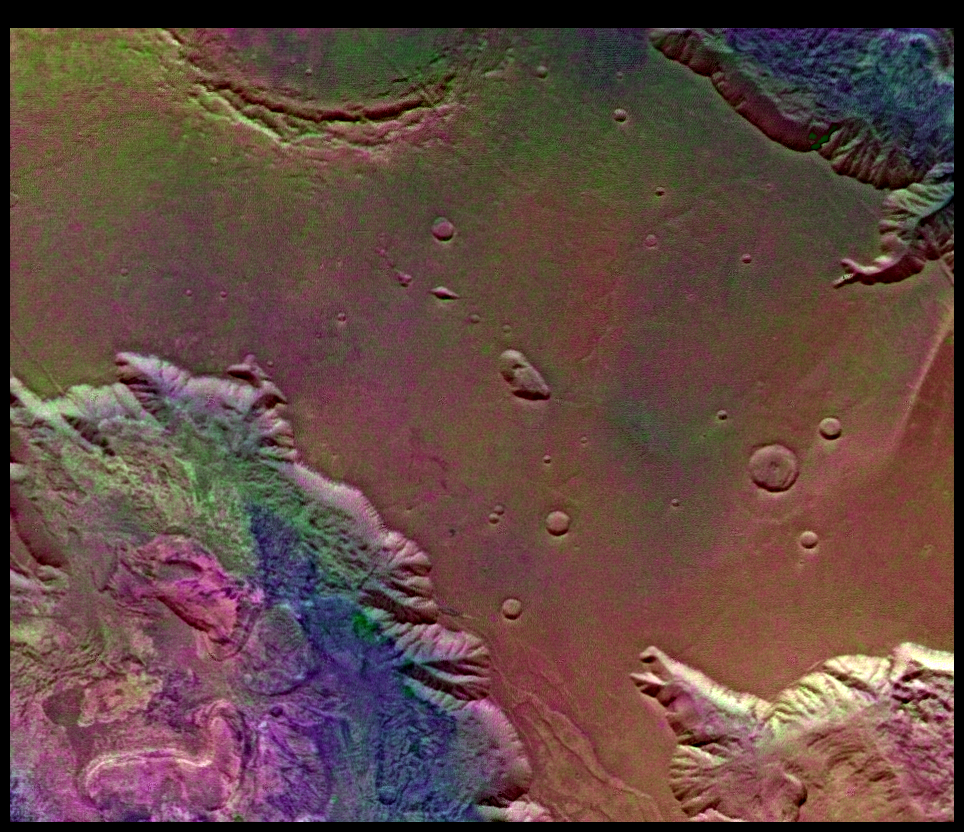

West Candor Chasm (Enhanced Color)

This picture (centered at latitude 4 degrees S., longitude 76 degrees W.) shows areas of central Valles Marineris, including Candor Chasm (lower left), Ophir Chasm (lower right), and Hebes Chasm (upper right). Complex layered deposits in the canyons may have been deposited in lakes, and if so, are of great interest for future searches for fossil life on Mars. The pinkish deposits in Candor Chasm may be due to hydrothermal alterations and the production of crystalline ferric oxides (Geissler et al., 1993, Icarus 106,380). Viking Orbiter Picture Numbers 279B02 (violet), 279B10 (green), and 279B12 (red) at 240 m/pixel resolution. Picture width is 231 km. North is 47 degrees clockwise from top.

Credit: NASA/JPL/USGS